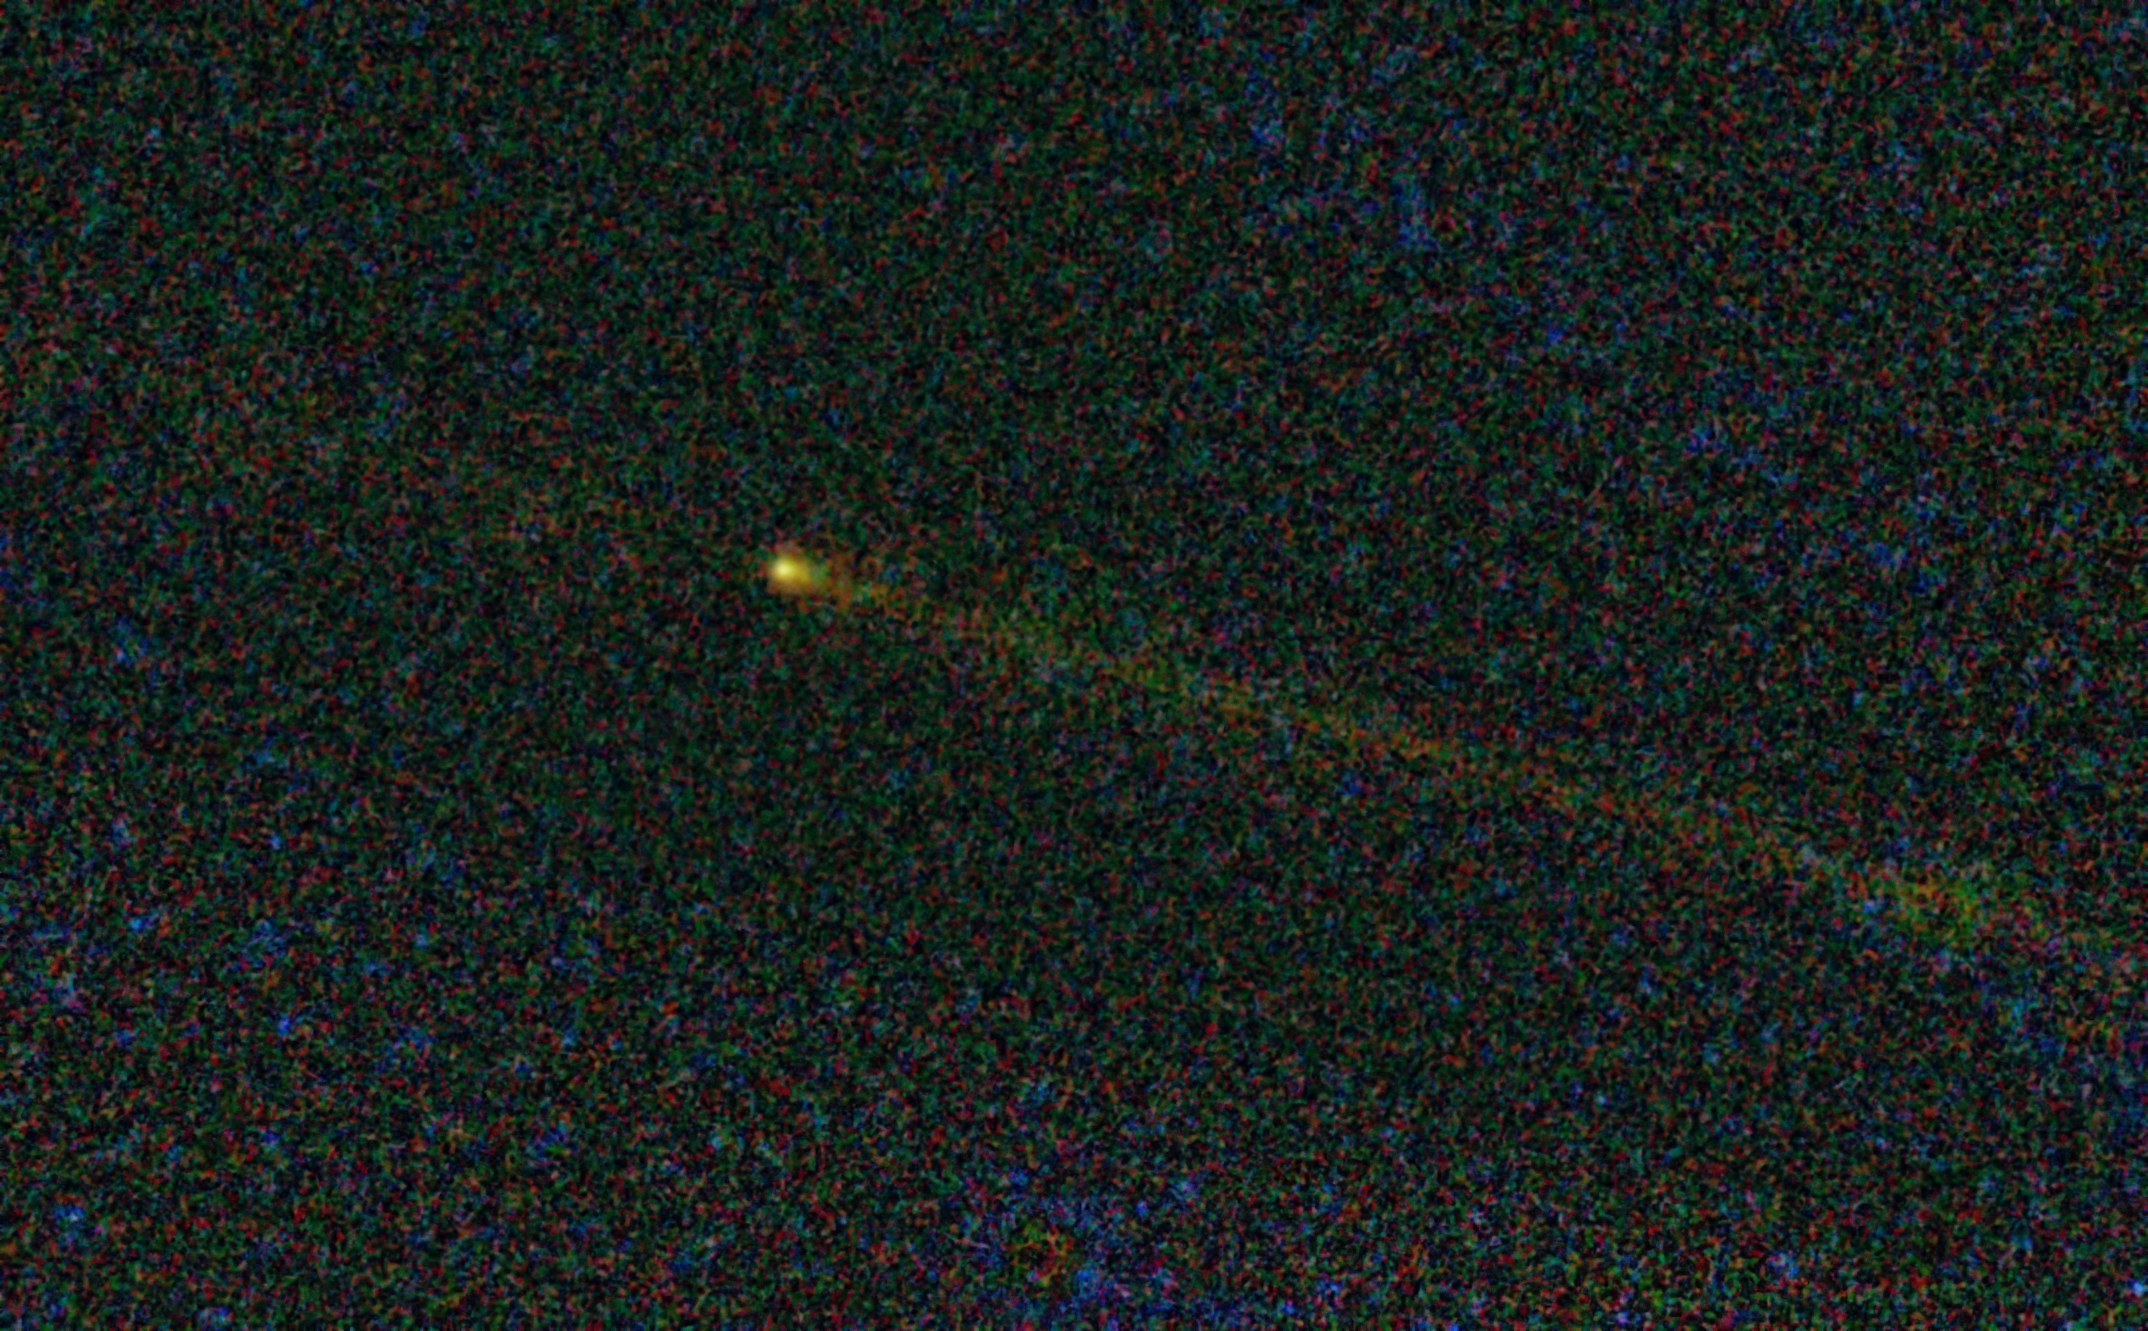

Icy Visitor from Beyond

This visitor from deep space, seen here by NASA’s Wide-field Infrared Survey Explorer, or WISE, is comet Hartley 2 — the destination for NASA’s EPOXI mission.

The comet, known officially as 103P/Hartley was discovered fairly recently, in 1986, by Malcolm Hartley in Siding Spring, Australia. It probably originated from an icy orbit close to that of Jupiter’s, before something knocked it on a path toward the sun. The comet circles the sun every 6.46 years — its upcoming closest approach to the sun, called perihelion, will take place on Oct. 28, 2011. EPOXI, which utilizes the already “in flight” Deep Impact flyby spacecraft, will reach the comet on Nov. 4.

The WISE observations are helping the EPOXI team gain a more comprehensive picture of the comet’s behavior over time. This image, taken on May 10, 2010, provides the most extensive look yet at the comet’s dusty trail — a path of particles, sort of like a trail of crumbs, that the comet leaves during each of its trips through the inner solar-system. The extent of the trail seen in this view, behind the comet, is 1.8 million kilometers, or 1.1 million miles.

WISE’s infrared vision also makes it good at studying the range of dust particle sizes in the trail, as well as the comet’s tail, seen here as a fuzzy streak to the right of the comet, in line with the trail. Infrared observations are also useful for measuring the comet’s nucleus and rotation rate.

Comet Hartley 2 is about 1.2 kilometers in diameter, or .8 miles. It was approximately 2.3 astronomical units away from the sun when this picture was taken (an astronomical unit is the distance between Earth and the sun). When EPOXI reaches the comet on Nov. 4, it will be nearly 1.1 astronomical units away from the sun and only 0.15 astronomical units from Earth.

The fuzzy background in this picture is noise, primarily from dust in our own solar system. Stars cannot be seen because they are subtracted out during the process of averaging multiple WISE pictures together into this one view.

Infrared light of 4.6, 12 and 22 microns is colored blue, green and red, respectively.

JPL manages the Wide-field Infrared Survey Explorer for NASA’s Science Mission Directorate, Washington. The principal investigator, Edward Wright, is at UCLA. The mission was competitively selected under NASA’s Explorers Program managed by the Goddard Space Flight Center, Greenbelt, Md. The science instrument was built by the Space Dynamics Laboratory, Logan, Utah, and the spacecraft was built by Ball Aerospace & Technologies Corp., Boulder, Colo. Science operations and data processing take place at the Infrared Processing and Analysis Center at the California Institute of Technology in Pasadena. Caltech manages JPL for NASA.

Credit: NASA/JPL-Caltech/UCLA